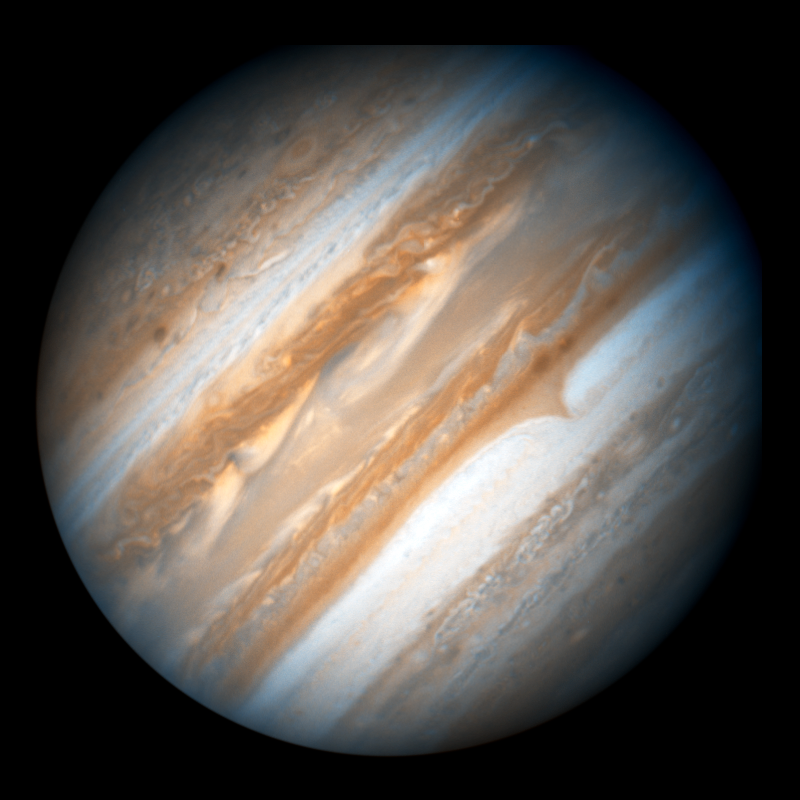

Hubble Images Jupiter in Support of the New Horizons Flyby

NASA's Hubble Space Telescope took this true-color view of Jupiter in support of the New Horizons Mission. The image was taken with Hubble's Wide Field Planetary Camera 2 on February 17, 2007, using the planetary camera detector. Jupiter's trademark belts and zones of high- and low-pressure regions appear in crisp detail. Circular convection cells can be seen at high northern and southern latitudes. Atmospheric features as small as 250 miles (400 km) across can be discerned.

Hubble will continue to photograph Jupiter as well as its volcanically active moon, Io, over the next month as the New Horizons spacecraft flies past Jupiter. New Horizons is en route to Pluto, and made its closest approach to Jupiter on February 28, 2007.

Through combined remote imaging by Hubble and in situ measurements by New Horizons, the two missions will support each other scientifically to learn more about the Jovian atmosphere, the aurorae, and the charged-particle environment of Jupiter and its interaction with the solar wind.

Credit: NASA, ESA, and the Hubble Heritage Team (AURA/STScI)